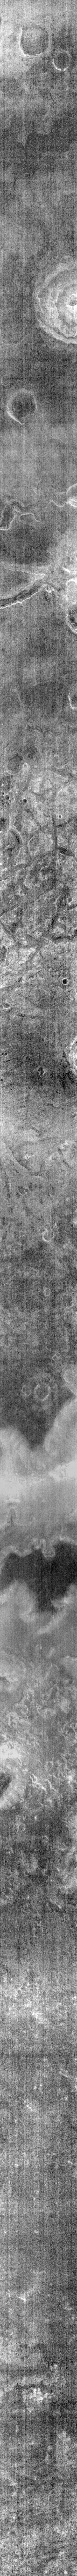

THEMIS ART #66

Back by popular demand: THEMIS ART IMAGE #66 Halloween may be months away, but this black bat is ready to fly.

Image information: IR instrument. Latitude 43.4N, Longitude 38.6E. 107 meter/pixel resolution.

Please see the THEMIS Data Citation Note for details on crediting THEMIS images.

Note: this THEMIS visual image has not been radiometrically nor geometrically calibrated for this preliminary release. An empirical correction has been performed to remove instrumental effects. A linear shift has been applied in the cross-track and down-track direction to approximate spacecraft and planetary motion. Fully calibrated and geometrically projected images will be released through the Planetary Data System in accordance with Project policies at a later time.

NASA’s Jet Propulsion Laboratory manages the 2001 Mars Odyssey mission for NASA’s Office of Space Science, Washington, D.C. The Thermal Emission Imaging System (THEMIS) was developed by Arizona State University, Tempe, in collaboration with Raytheon Santa Barbara Remote Sensing. The THEMIS investigation is led by Dr. Philip Christensen at Arizona State University. Lockheed Martin Astronautics, Denver, is the prime contractor for the Odyssey project, and developed and built the orbiter. Mission operations are conducted jointly from Lockheed Martin and from JPL, a division of the California Institute of Technology in Pasadena.

Credit: NASA/JPL/ASU